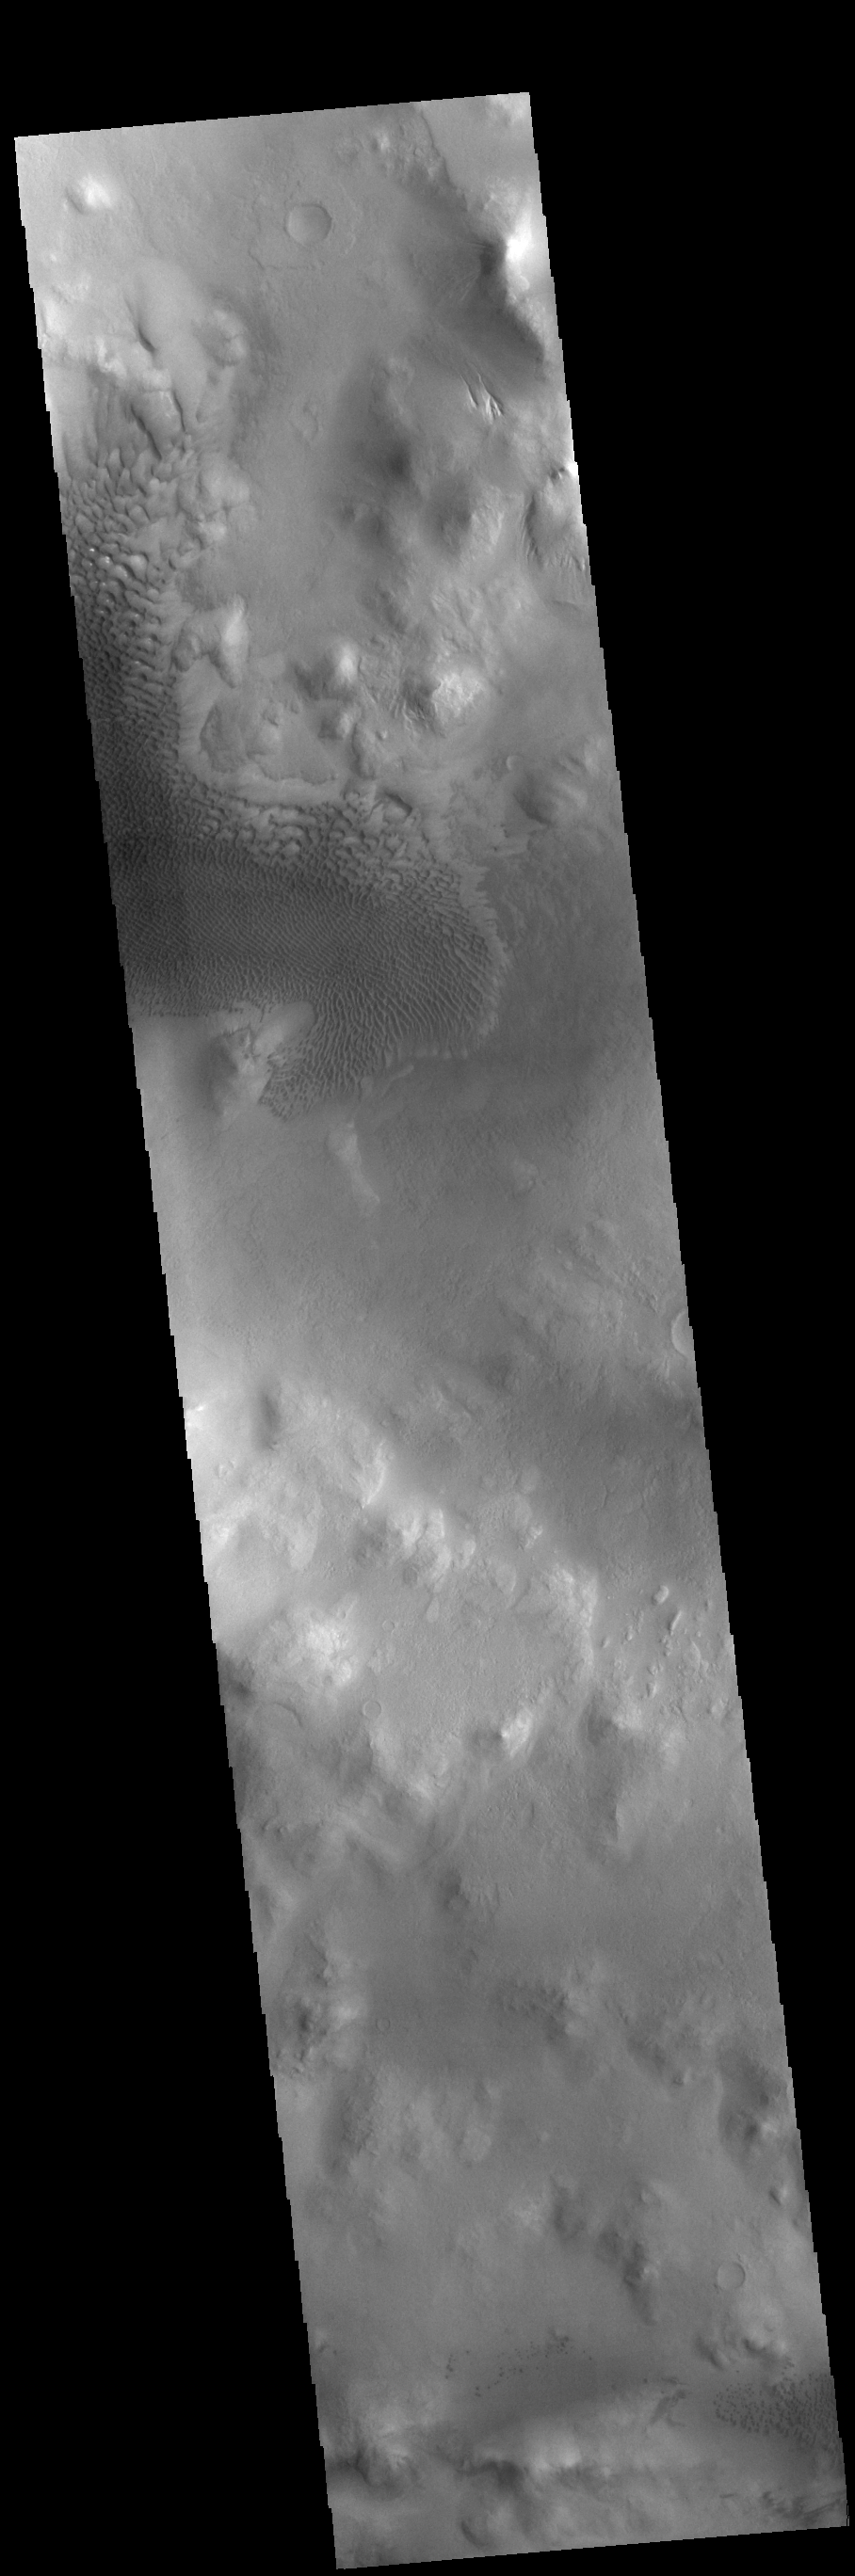

Lyot Crater Dunes

This VIS image shows part of Lyot Crater, including a large field of sand dunes on the crater floor. Lyot Crater is located in Vastitas Borealis, part of the northern hemisphere lowlands. This complex crater is 236 km across (146 miles). Craters that contain two rings — one inside the other — are variously called peak ring craters or double ring basins. This morphology can develop in craters larger than 100 km across. This dunes in this image are found within the inner ring of the crater.

Credit: NASA/JPL-Caltech/ASU